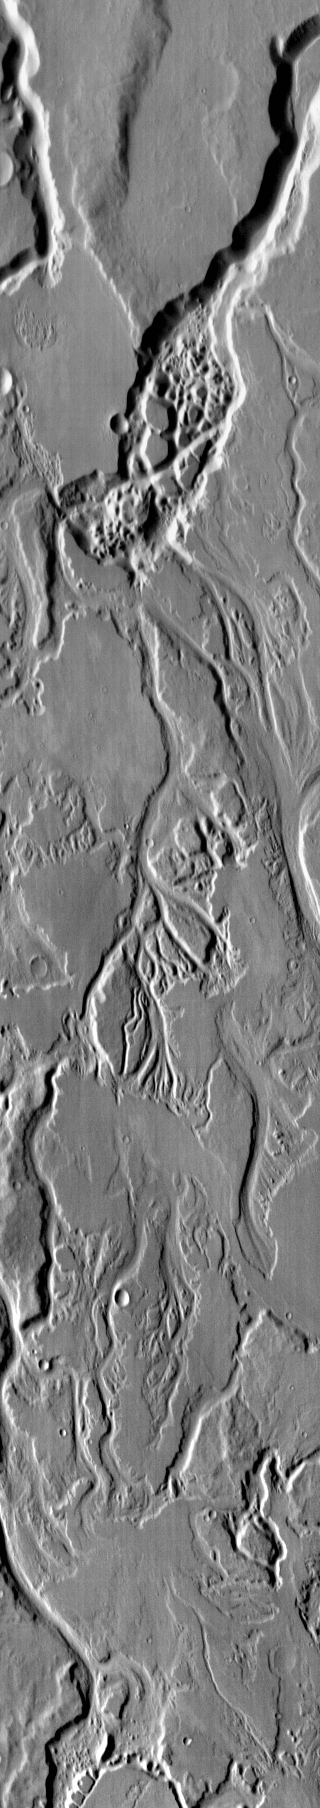

Mangala Valles

This daytime IR image shows the numerous small channels that comprise Mangala Valles.

Image information: IR instrument. Latitude -5.6N, Longitude 208.0E. 113 meter/pixel resolution.

Please see the THEMIS Data Citation Note for details on crediting THEMIS images.

Note: this THEMIS visual image has not been radiometrically nor geometrically calibrated for this preliminary release. An empirical correction has been performed to remove instrumental effects. A linear shift has been applied in the cross-track and down-track direction to approximate spacecraft and planetary motion. Fully calibrated and geometrically projected images will be released through the Planetary Data System in accordance with Project policies at a later time.

NASA’s Jet Propulsion Laboratory manages the 2001 Mars Odyssey mission for NASA’s Office of Space Science, Washington, D.C. The Thermal Emission Imaging System (THEMIS) was developed by Arizona State University, Tempe, in collaboration with Raytheon Santa Barbara Remote Sensing. The THEMIS investigation is led by Dr. Philip Christensen at Arizona State University. Lockheed Martin Astronautics, Denver, is the prime contractor for the Odyssey project, and developed and built the orbiter. Mission operations are conducted jointly from Lockheed Martin and from JPL, a division of the California Institute of Technology in Pasadena.

Credit: NASA/JPL/ASU